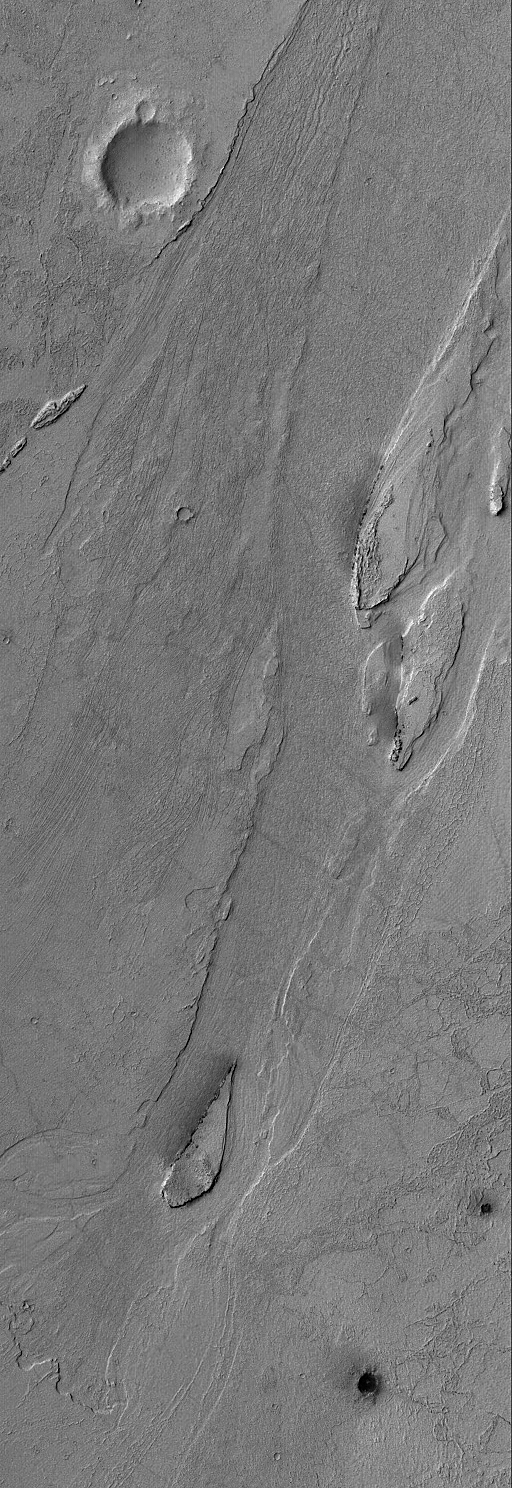

Zephyria Outflow Features

1 October 2004
This Mars Global Surveyor (MGS) Mars Orbiter Camera (MOC) image shows streamlined islands and a small cataract in an outflow channel system in the Zephyria region of Mars, south of Cerberus. The fluids responsible for creating these landforms flowed from the lower left (southwest) toward upper right (northeast). The fluids may have been water and mud or, some Mars scientists have argued, extremely fluid lava. The presence of a small cataract probably argues more strongly for a water and mud origin. This image is located near 3.8°N, 204.7°W. The picture covers an area about 3 km (1.9 mi) wide and is illuminated by sunlight from upper left.

Credit: NASA/JPL/Malin Space Science Systems